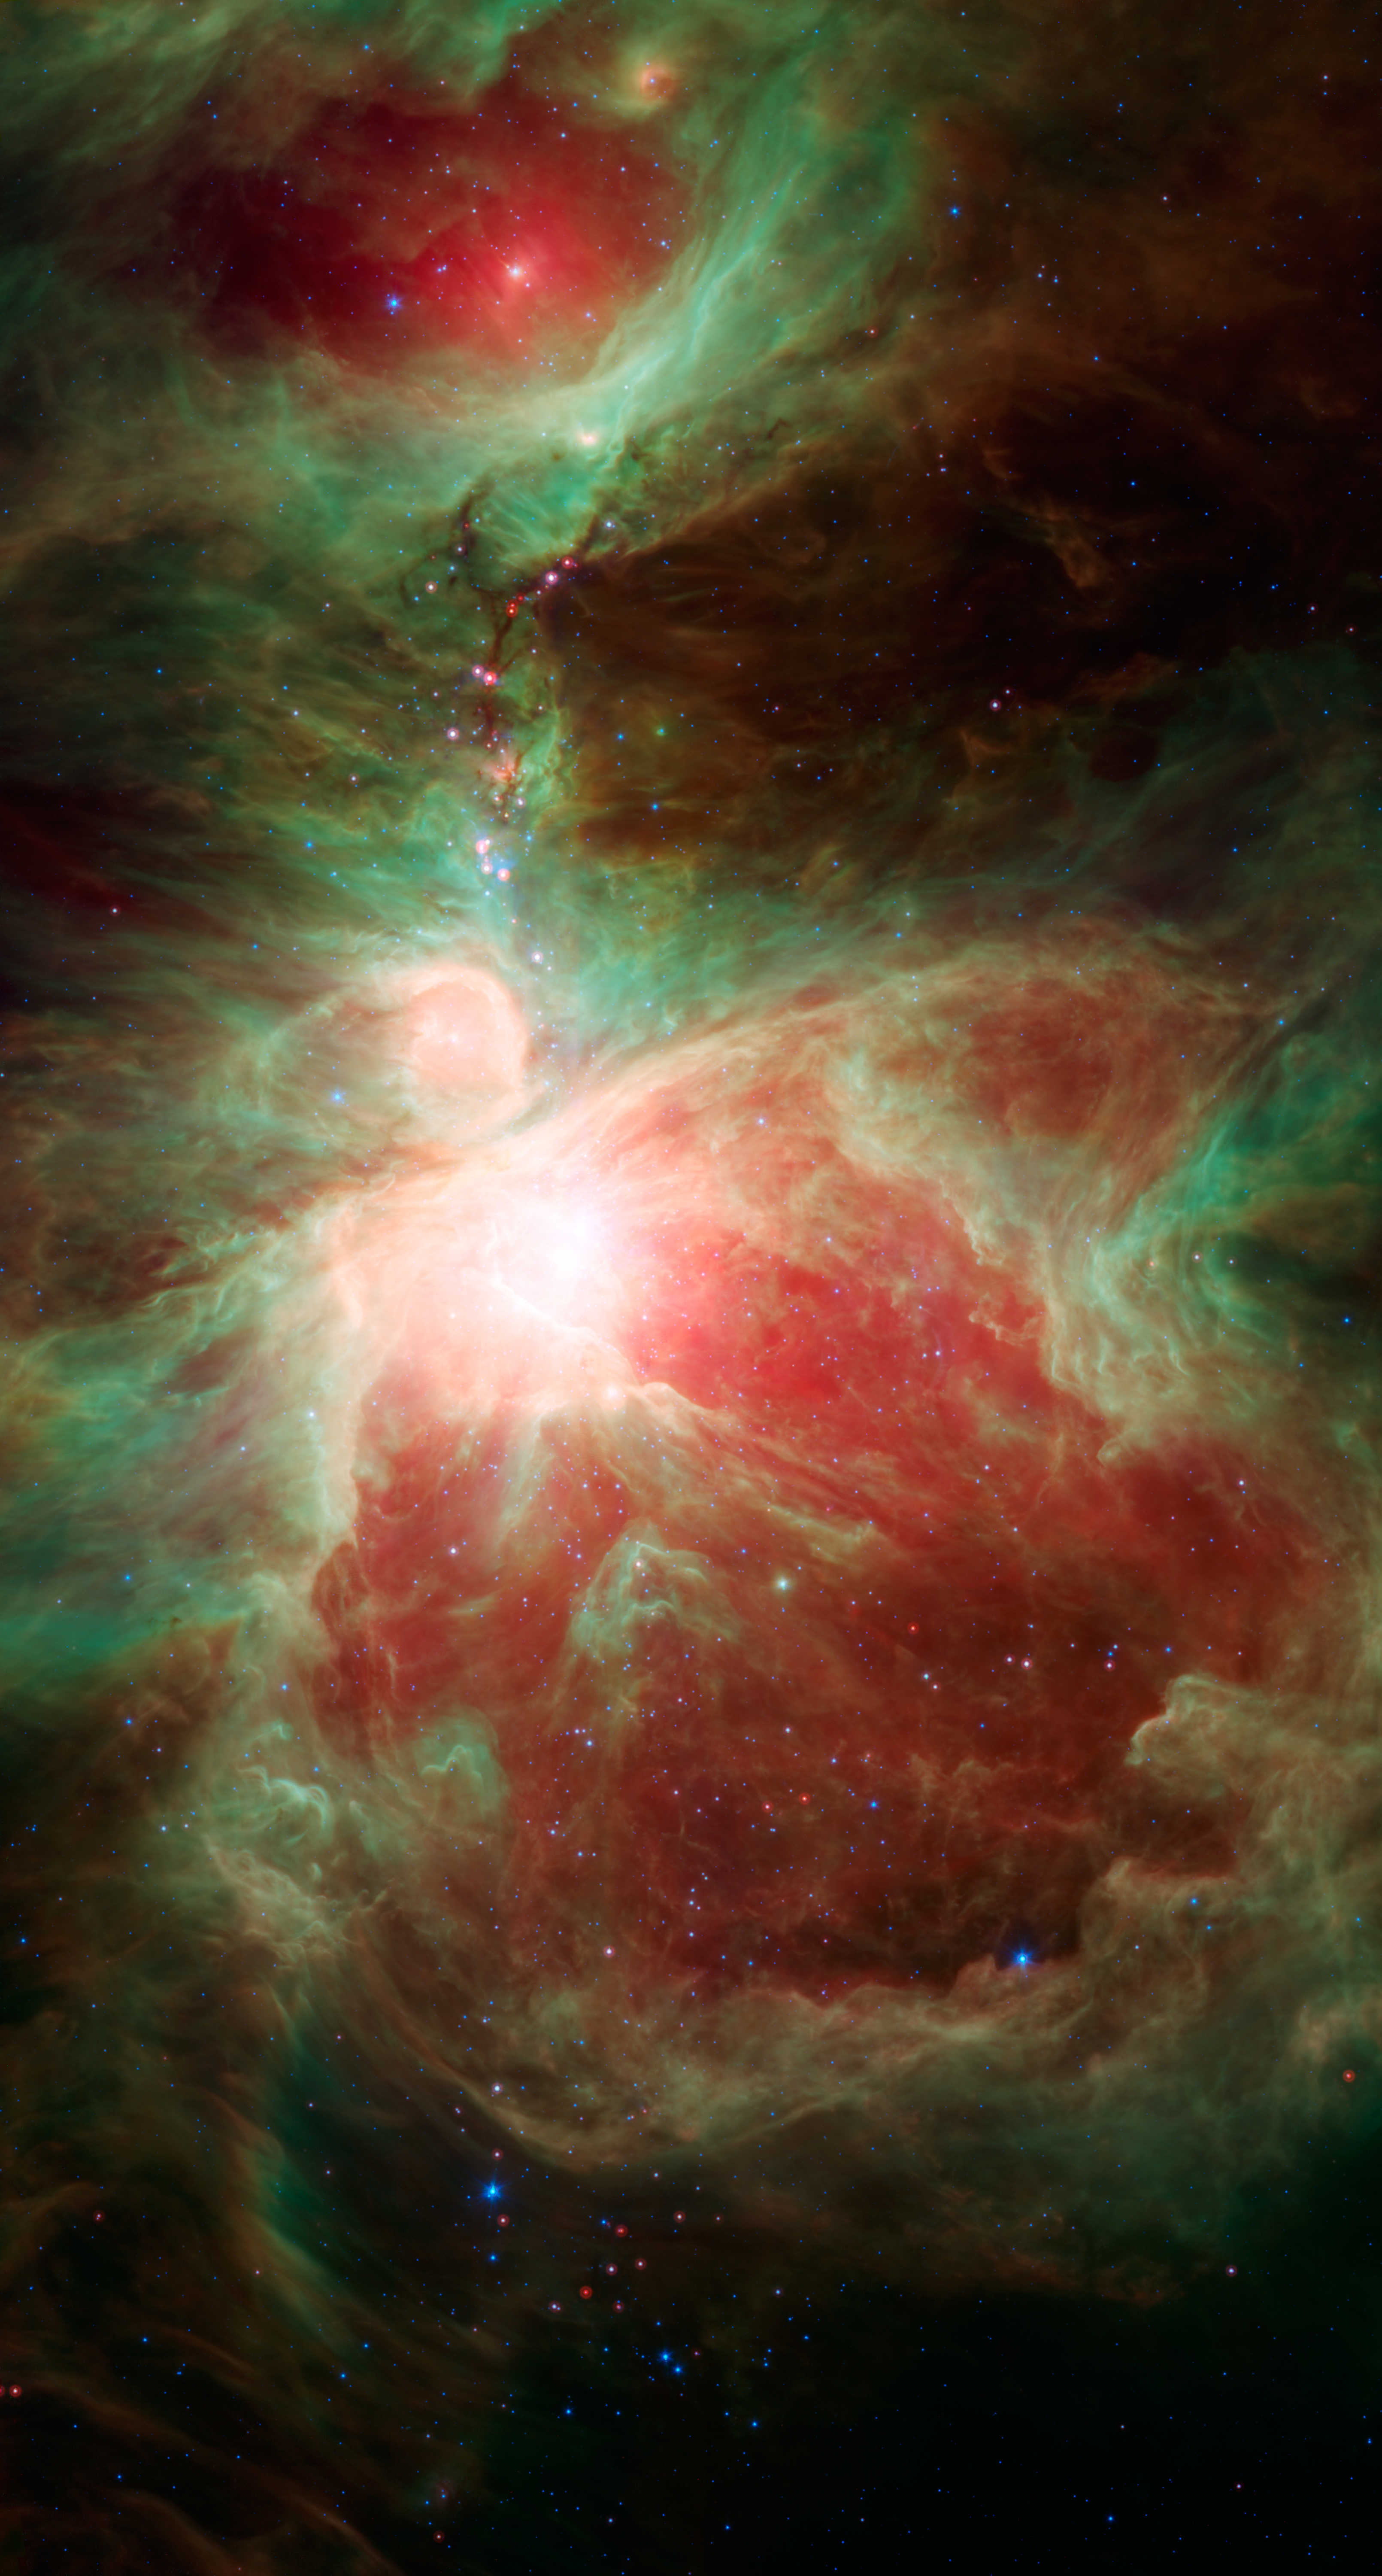

Stars Adorn Orion’s Sword

This image from NASA’s Spitzer Space Telescope shows what lies near the sword of the constellation Orion — an active stellar nursery containing thousands of young stars and developing protostars. Many will turn out like our sun. Some are even more massive. These massive stars light up the Orion nebula, which is seen here as the bright region near the center of the image.

To the north of the Orion nebula is a dark filamentary cloud of cold dust and gas, over 5 light-years in length, containing ruby red protostars that jewel the hilt of Orion’s sword. These are the newest generation of stars in this stellar nursery, and include the protostar HOPS 68, where Spitzer spotted tiny green crystals in a surrounding cloud of gas.

Credit: NASA/JPL-Caltech